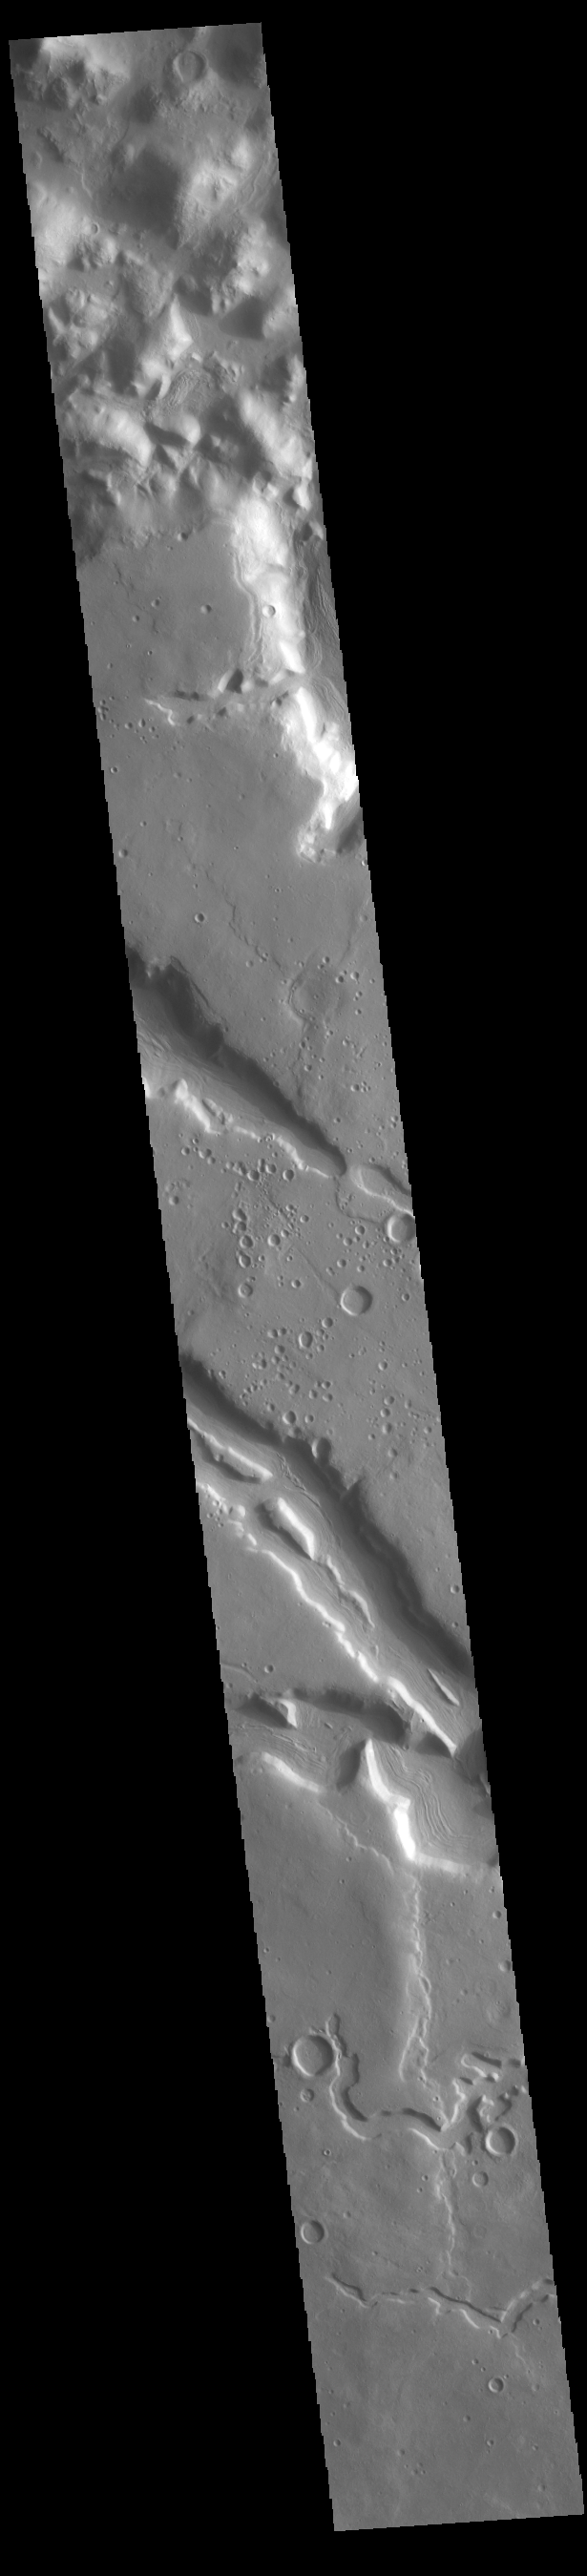

Terra Sabaea Channels

Today’s VIS image shows part of the northeastern margin of Terra Sabaea. This regional boundary between the highlands of Terra Sabaea and lowlands of Utopia Planitia is heavily dissected by both fluid flow channels and extensive faulting. While many of the channels are unnamed, this image has three named channels: Clasia Vallis (center of image with ridge in the middle of the channel), Hypsas Vallis (the next channel below Clasia Vallis) and Clanis Valles (the very shallow channel at the bottom of the image). Clasia Vallis is 147km (91 miles) long, Hypsas Vallis is 33km (20 miles) long. and Clanis Valles is 58km (36 miles) long.

Credit: NASA/JPL-Caltech/ASU